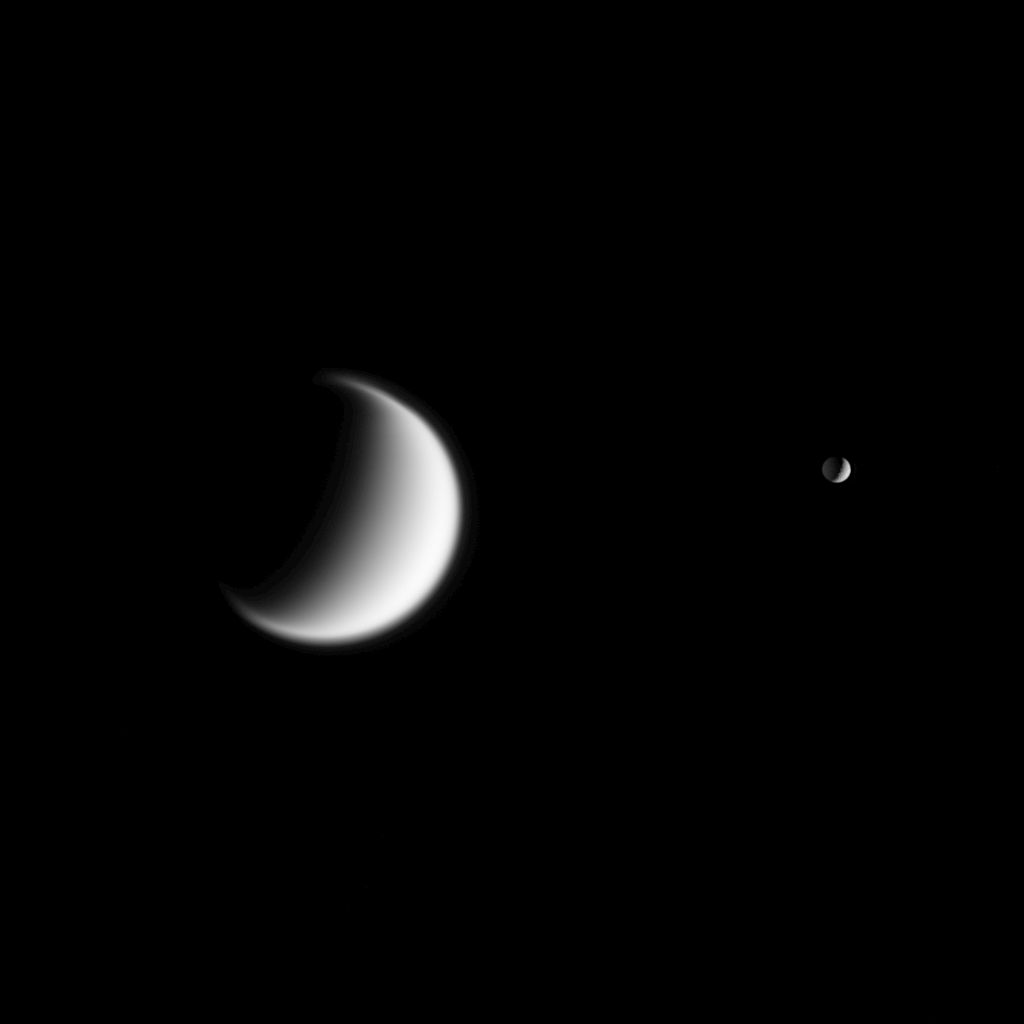

Mimas…and Titan Beyond

Titan, Saturn’s largest moon, and Mimas, closer but much smaller on the right, are seen together in this view from Cassini. Titan’s gravity is weaker than Earth’s, so the moon’s atmosphere is quite extended — a quality hinted at in this view.

Part of Mimas’ dark side is illuminated by reflected light from nearby Saturn.

The image was taken in visible light with the Cassini spacecraft narrow-angle camera on Dec. 3, 2005, at a distance of approximately 3.6 million kilometers (2.2 million miles) from Titan (5,150 kilometers, or 3,200 miles across) and 2.5 million kilometers (1.6 million miles) from Mimas (397 kilometers, or 247 miles across). Both moons are seen at a Sun-moon-spacecraft angle, or phase angle, of 110 degrees. The image scale is 22 kilometers (14 miles) per pixel on Titan and 15 kilometers (9 miles) per pixel on Mimas.

The Cassini-Huygens mission is a cooperative project of NASA, the European Space Agency and the Italian Space Agency. The Jet Propulsion Laboratory, a division of the California Institute of Technology in Pasadena, manages the mission for NASA’s Science Mission Directorate, Washington, D.C. The Cassini orbiter and its two onboard cameras were designed, developed and assembled at JPL. The imaging operations center is based at the Space Science Institute in Boulder, Colo.

Credit: NASA/JPL/Space Science Institute